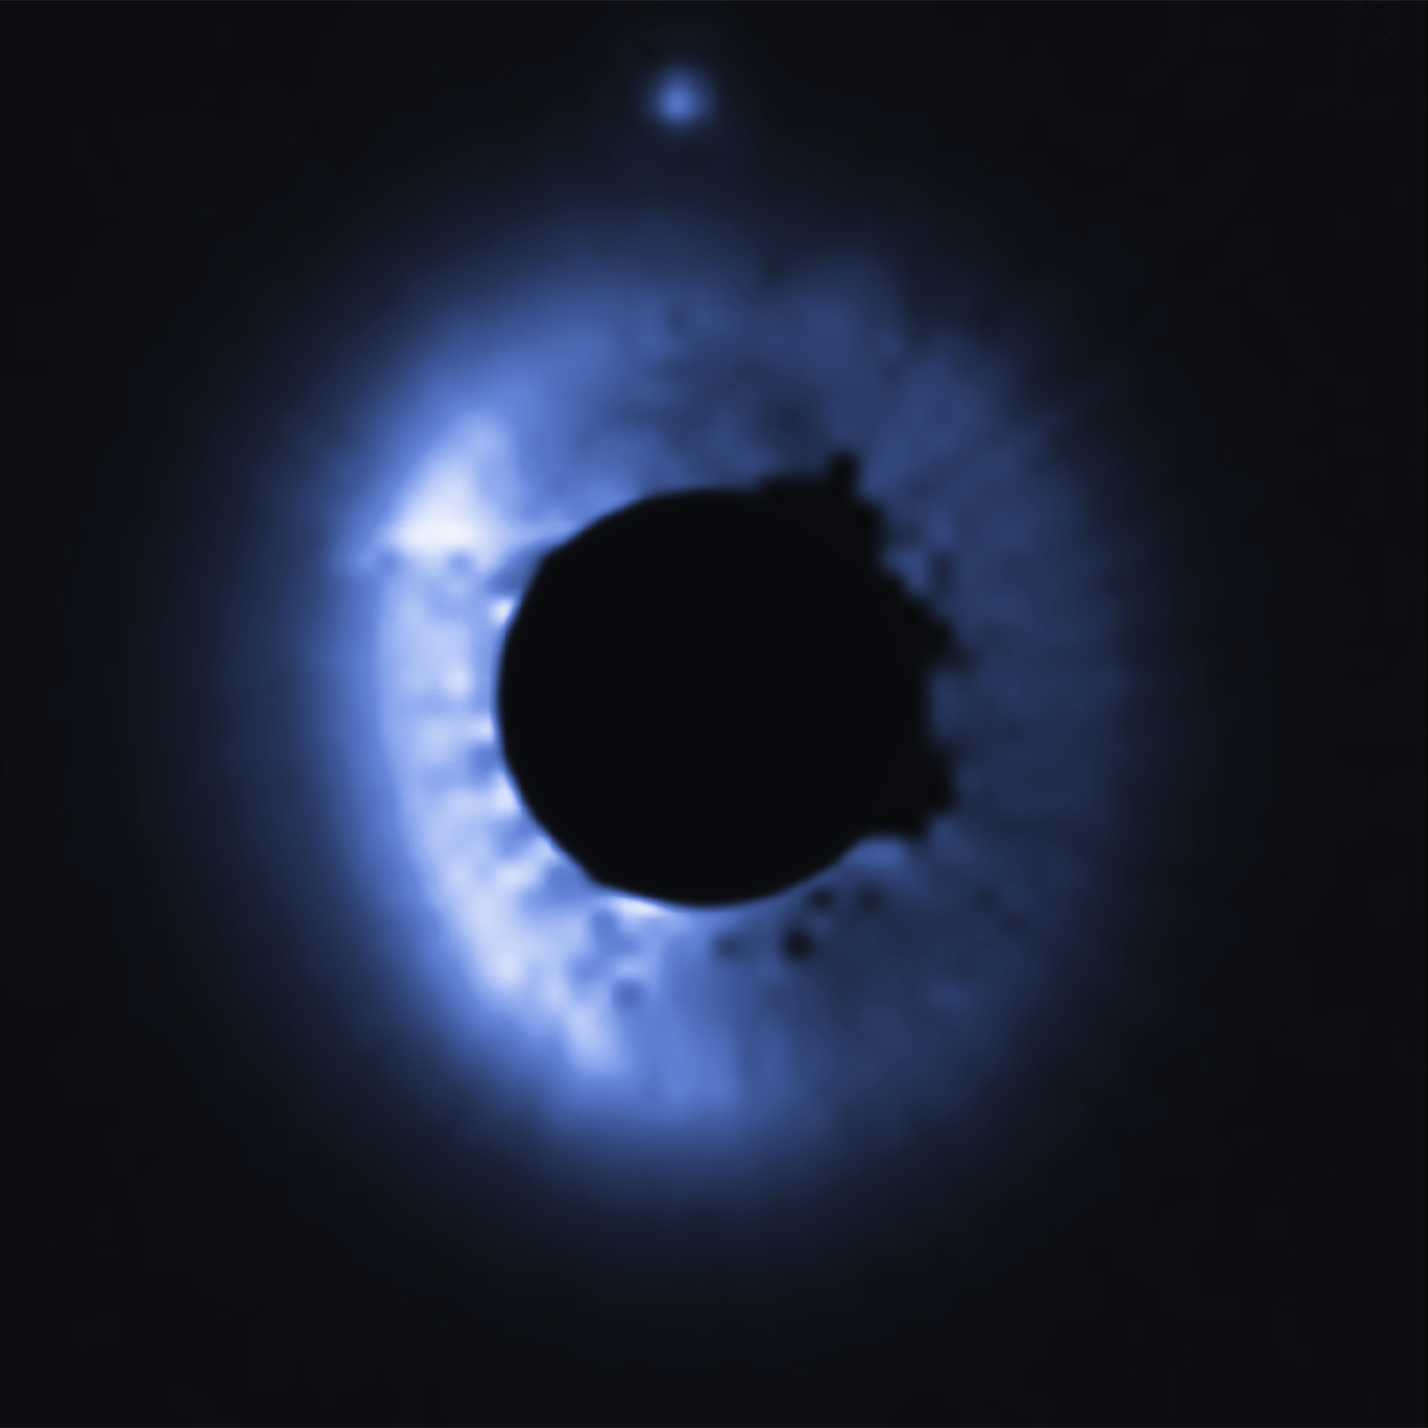

Circumstellar Disk – MP Mus

Object Name: MP Mus
Object Description: Debris Disk Around Nearby Star
Instrument: HST/STIS

Compass and Scale Compass and Scale An astronomical image with a scale that shows how large an object is on the sky, a compass that shows how the object is oriented on the sky, and the filters with which the image was made.

Credit: NASA, ESA, G. Schneider (University of Arizona), and the HST/GO 12228 Team